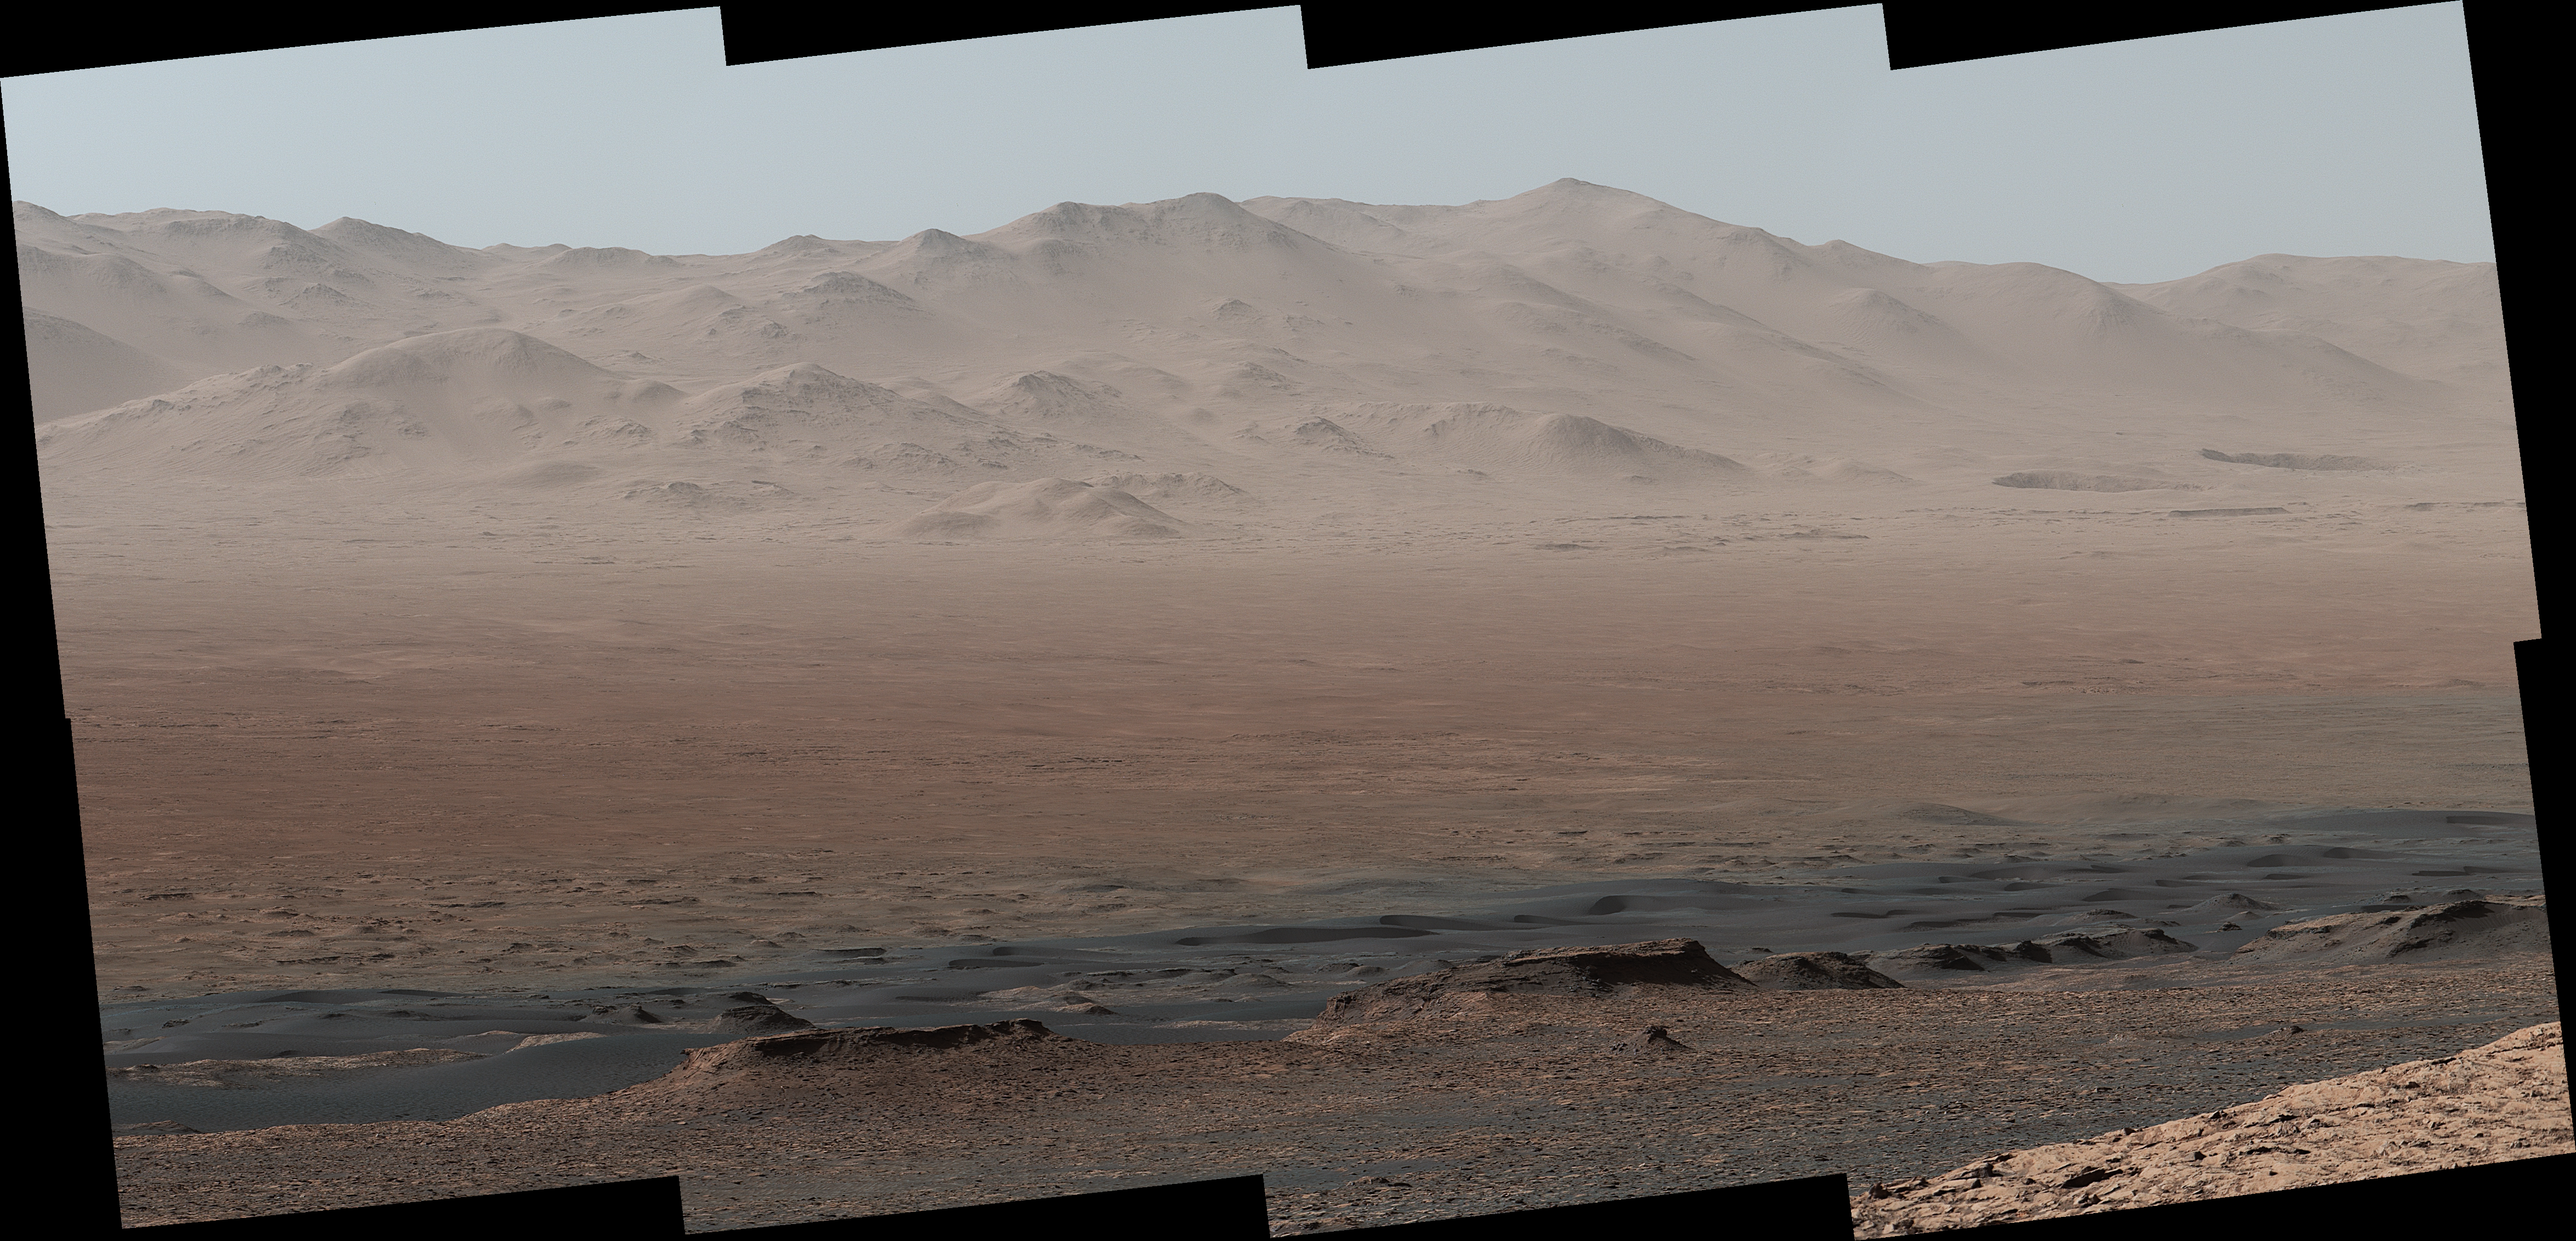

Telephoto Vista from Ridge in Mars’ Gale Crater

A vantage point on “Vera Rubin Ridge” provided NASA’s Curiosity Mars rover this detailed look back over the area where it began its mission inside Gale Crater, plus more-distant features of the crater.

This view toward the north-northeast combines eight images taken by the right-eye, telephoto-lens camera of Curiosity’s Mast Camera (Mastcam). It shows more detail of a fraction of the area pictured in a more sweeping panorama (PIA22210) acquired from the same rover location using Mastcam’s left-eye, wider-angle-lens camera. The scene has been white-balanced so the colors of the rock materials resemble how they would appear under daytime lighting conditions on Earth.

The component images were taken on Oct. 25, 2017, during the 1,856th Martian day, or sol, of the rover’s work on Mars. At that point, Curiosity had gained 1,073 feet (327 meters) in elevation and driven 10.95 miles (17.63 kilometers) from its landing site.

Mount Sharp stands about 3 miles (5 kilometers) high in the middle of Gale Crater, which spans 96 miles (154 kilometers) in diameter. Vera Rubin Ridge is on the northwestern flank of lower Mount Sharp. The right foreground of this panorama shows a portion of Vera Rubin Ridge. In the distance is the northern wall of Gale Crater, with the rim crest forming the horizon roughly 25 miles (40 kilometers) from the rover’s location.

An annotated version, Figure 1, indicates where the rover landed (at “Bradbury Landing”) in 2012 and the initial portion of its drive, including investigation sites “Yellowknife Bay,” “Darwin” and “Cooperstown.” The rover’s exact landing site is hidden behind a slight rise. The heat shield, back shell, and parachute used during the spacecraft’s descent are within the pictured area but not recognizable due to the distance and to camouflaging by dust. At Yellowknife Bay in 2013, the mission found evidence of an ancient freshwater-lake environment that offered all of the basic chemical ingredients for microbial life.

Figure 2 includes three scale bars: of 40 meters (131 feet) at a distance of about 1,530 meters (1,673 yards) near the base of Mount Sharp; of 1,500 meters (1,640 yards) at a distance of about 30.75 kilometers (19.1 miles) near the base of the crater wall; and of 2,000 meters (1.2 miles) at a distance of about 41.2 kilometers (25.6 miles) at the crest of the rim.

Malin Space Science Systems, San Diego, built and operates the Mastcam. NASA’s Jet Propulsion Laboratory, a division of the Caltech in Pasadena, California, manages the Mars Science Laboratory Project for NASA’s Science Mission Directorate, Washington. JPL designed and built the project’s Curiosity rover.

Credit: NASA/JPL-Caltech/MSSS